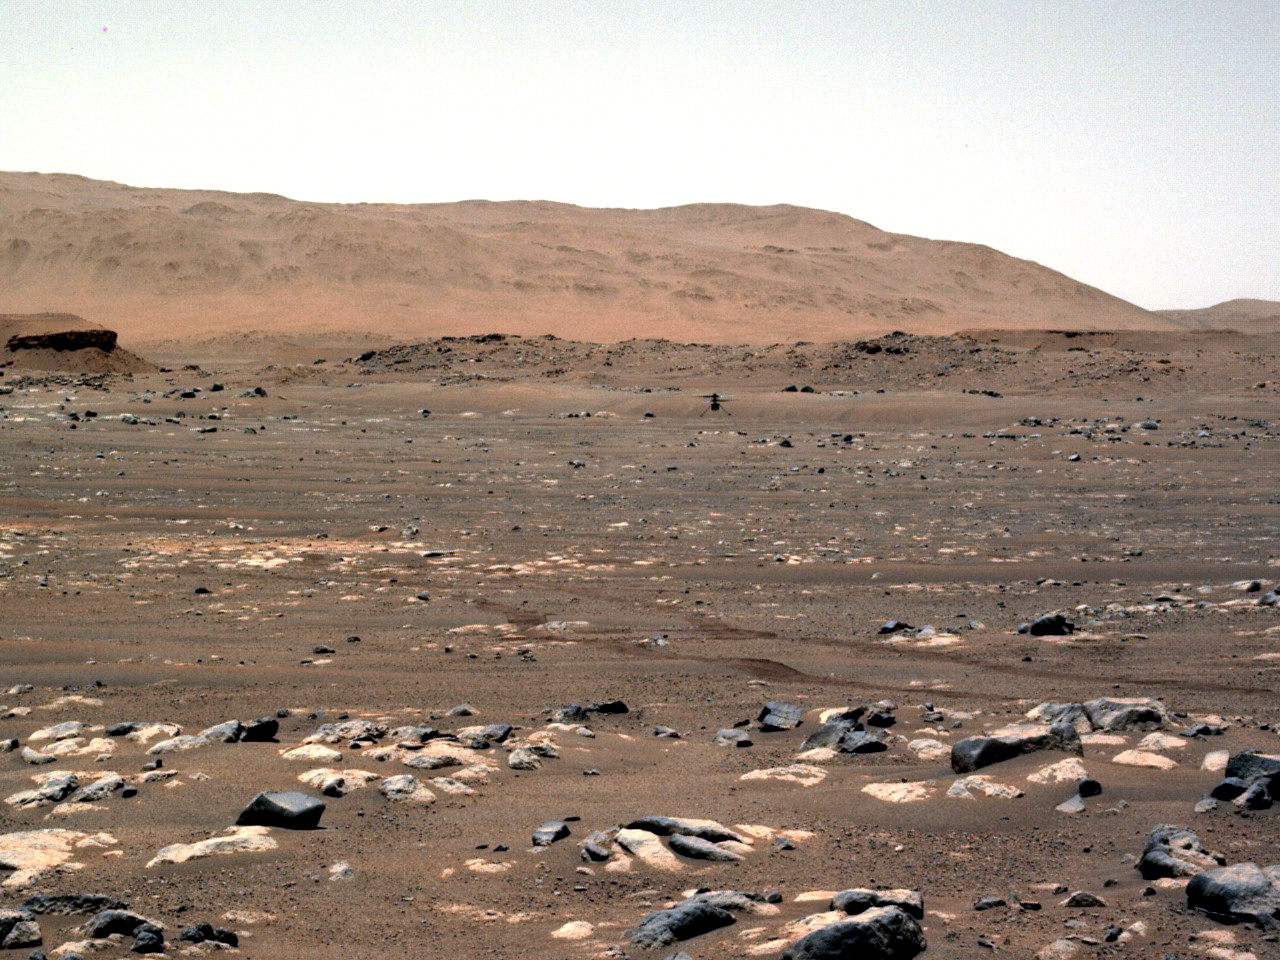

Perseverance’s Navcam View of Ingenuity’s First Flight

NASA’s Ingenuity Mars Helicopter achieves powered, controlled flight for the first time on another planet, hovering for several seconds before touching back down on April 19, 2021. The image was taken by the left Navigation Camera, or Navcam, aboard the agency’s Perseverance Mars rover from a distance of 210 feet (64 meters). A short movie was also recorded and can be downloaded here as a GIF.

The Ingenuity Mars Helicopter was built by JPL, which also manages this technology demonstration project for NASA Headquarters. It is supported by NASA’s Science Mission Directorate, Aeronautics Research Mission Directorate, and Space Technology Mission Directorate. NASA’s Ames Research Center and Langley Research Center provided significant flight performance analysis and technical assistance during Ingenuity’s development.

A key objective for Perseverance’s mission on Mars is astrobiology, including the search for signs of ancient microbial life. The rover will characterize the planet’s geology and past climate, pave the way for human exploration of the Red Planet, and be the first mission to collect and cache Martian rock and regolith (broken rock and dust).

Subsequent NASA missions, in cooperation with ESA (European Space Agency), would send spacecraft to Mars to collect these sealed samples from the surface and return them to Earth for in-depth analysis.

The Mars 2020 Perseverance mission is part of NASA’s Moon to Mars exploration approach, which includes Artemis missions to the Moon that will help prepare for human exploration of the Red Planet.

JPL, which is managed for NASA by Caltech in Pasadena, California, built and manages operations of the Perseverance rover.

Credit: NASA/JPL-Caltech